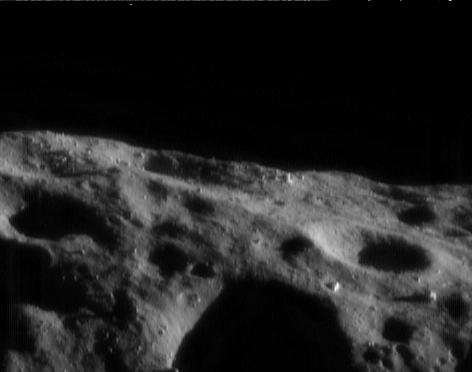

Sentinels

This NEAR Shoemaker picture, taken August 6, 2000, from an orbital altitude of 49 kilometers (30 miles), shows Eros’ horizon near the time of local sunset. The surface is dark because of the oblique illumination, but several boulders catch the sunlight and appear like bright sentinels on the landscape. The brightest of the boulders, just to the upper right of the deeply shadowed crater in the foreground, is about 30 meters (100 feet) across. The whole scene is about 2.2 kilometers (1.4 miles) across.

Built and managed by The Johns Hopkins University Applied Physics Laboratory, Laurel, Maryland, NEAR was the first spacecraft launched in NASA’s Discovery Program of low-cost, small-scale planetary missions. See the NEAR web page at http://near.jhuapl.edu/ for more details.

Credit: NASA/JPL/JHUAPL